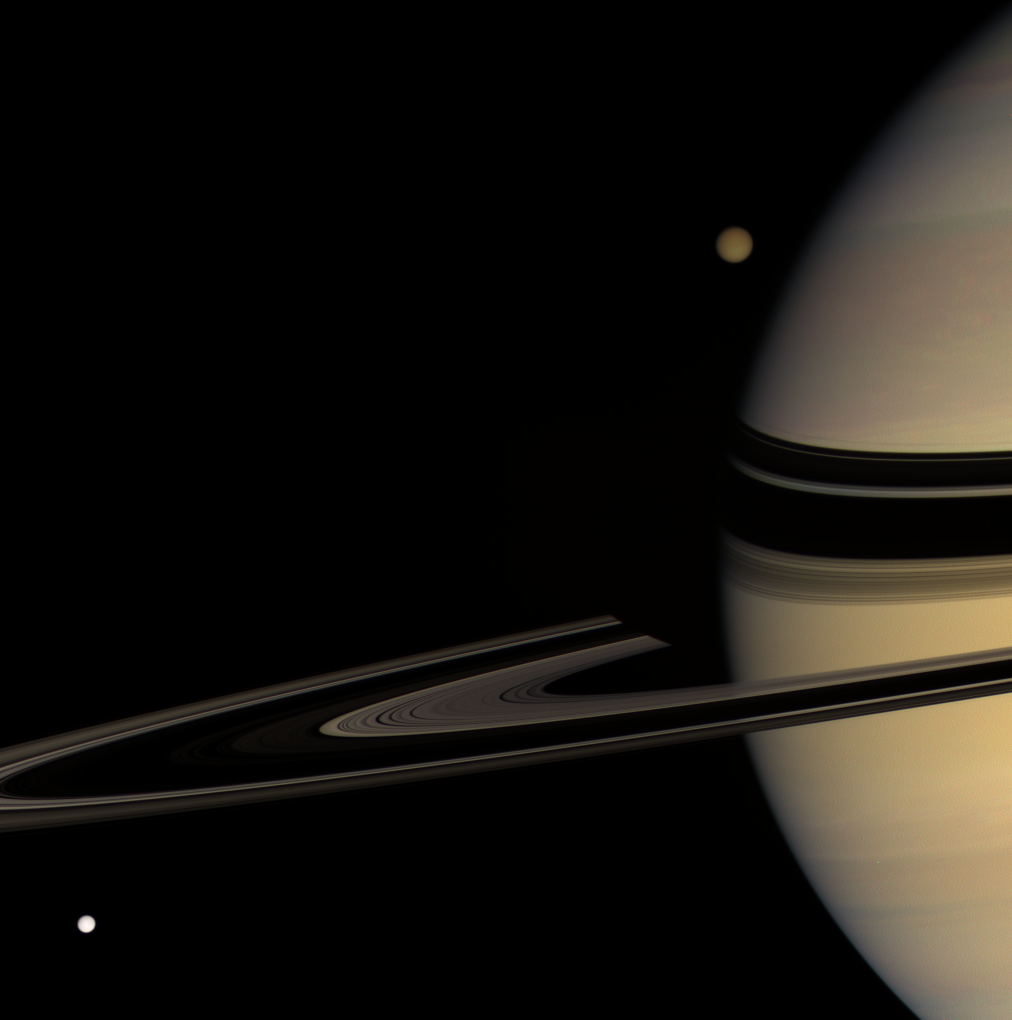

Moons on the Move

Titan emerges from behind Saturn, while Tethys streaks into view, in this colorful scene. Saturn’s shadow darkens the far arm of the rings near the planet’s limb.

Titan is 5,150 kilometers (3,200 miles) wide; Tethys is 1,071 kilometers (665 miles) wide.

This view looks toward the unilluminated side of the rings from about 3 degrees above the ringplane. Images taken using red, green and blue spectral filters were combined to create this natural color view. The images were acquired with the Cassini spacecraft wide-angle camera on Jan. 30, 2008 at a distance of approximately 1.3 million kilometers (800,000 miles) from Saturn. Image scale is 77 kilometers (48 miles) per pixel on Saturn.

The Cassini-Huygens mission is a cooperative project of NASA, the European Space Agency and the Italian Space Agency. The Jet Propulsion Laboratory, a division of the California Institute of Technology in Pasadena, manages the mission for NASA’s Science Mission Directorate, Washington, D.C. The Cassini orbiter and its two onboard cameras were designed, developed and assembled at JPL. The imaging operations center is based at the Space Science Institute in Boulder, Colo.

Credit: NASA/JPL/Space Science Institute